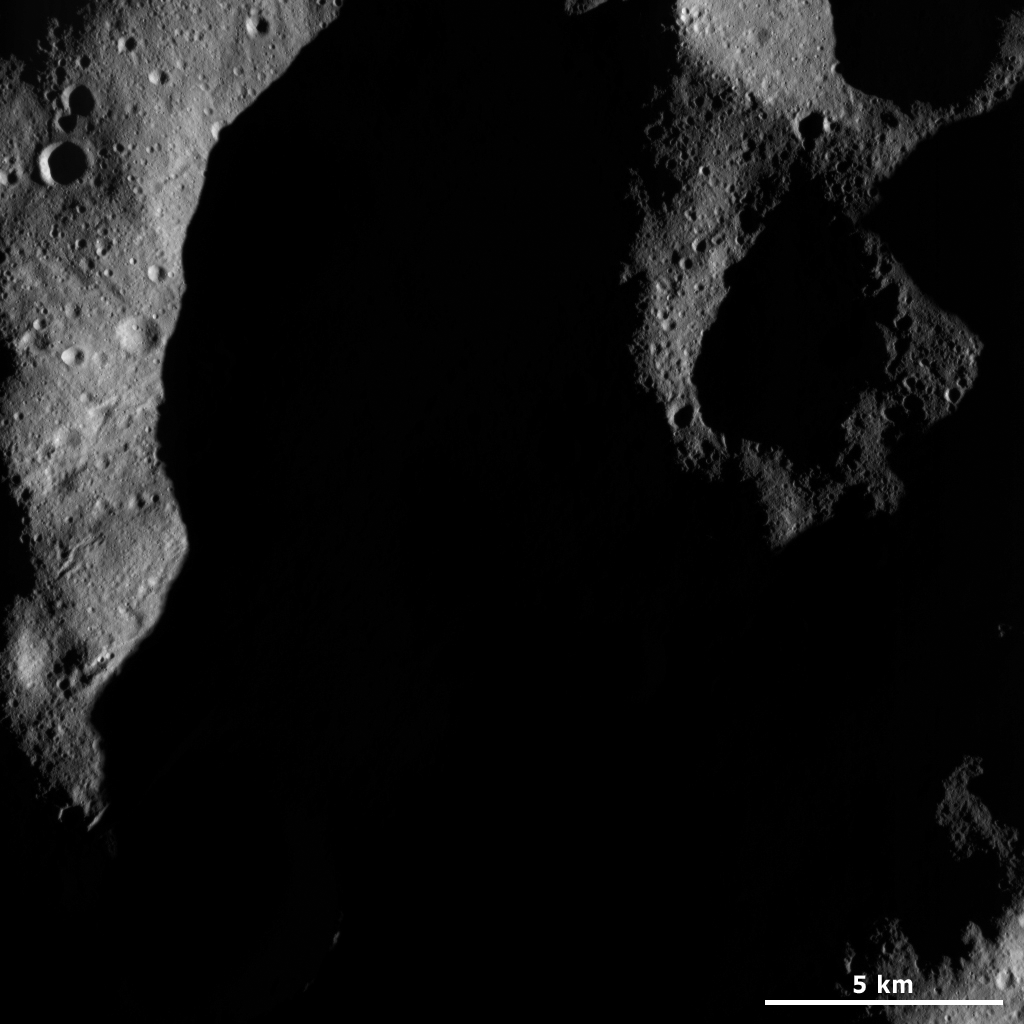

A Part of Vesta’s Shadowed Northern Hemisphere

This Dawn framing camera (FC) image of Vesta shows a very shadowed region in Vesta’s northern hemisphere. Roughly the upper one third of Vesta’s northern hemisphere is currently in shadow. This is because this part of Vesta is currently tilted away from the Sun, making it the vestan winter in this area. The continual darkness at Earth’s pole during our winter is due to the north pole being tilted away from the Sun, which is the same mechanism that is operating on Vesta. Currently, the illumination from the Sun is gradually creeping up towards Vesta’s north pole because Vesta is moving into its springtime. The rims of a number of craters are visible in this image but to get much scientific information about this area it will be necessary to wait until the area is better lit by the Sun. By the time the Dawn spacecraft leaves Vesta the north pole will be illuminated.

This image is located in Vesta’s Caparronia quadrangle, in Vesta’s northern hemisphere. NASA’s Dawn spacecraft obtained this image with its framing camera on March 23, 2012. This image was taken through the camera’s clear filter. The distance to the surface of Vesta is 230 kilometers (143 miles) and the image has a resolution of about 21 meters (69 feet) per pixel. This image was acquired during the LAMO (low-altitude mapping orbit) phase of the mission.

The Dawn mission to Vesta and Ceres is managed by NASA’s Jet Propulsion Laboratory, a division of the California Institute of Technology in Pasadena, for NASA’s Science Mission Directorate, Washington D.C. UCLA is responsible for overall Dawn mission science. The Dawn framing cameras have been developed and built under the leadership of the Max Planck Institute for Solar System Research, Katlenburg-Lindau, Germany, with significant contributions by DLR German Aerospace Center, Institute of Planetary Research, Berlin, and in coordination with the Institute of Computer and Communication Network Engineering, Braunschweig. The framing camera project is funded by the Max Planck Society, DLR, and NASA/JPL.

Credit: NASA/JPL-Caltech/UCLA/MPS/DLR/IDA